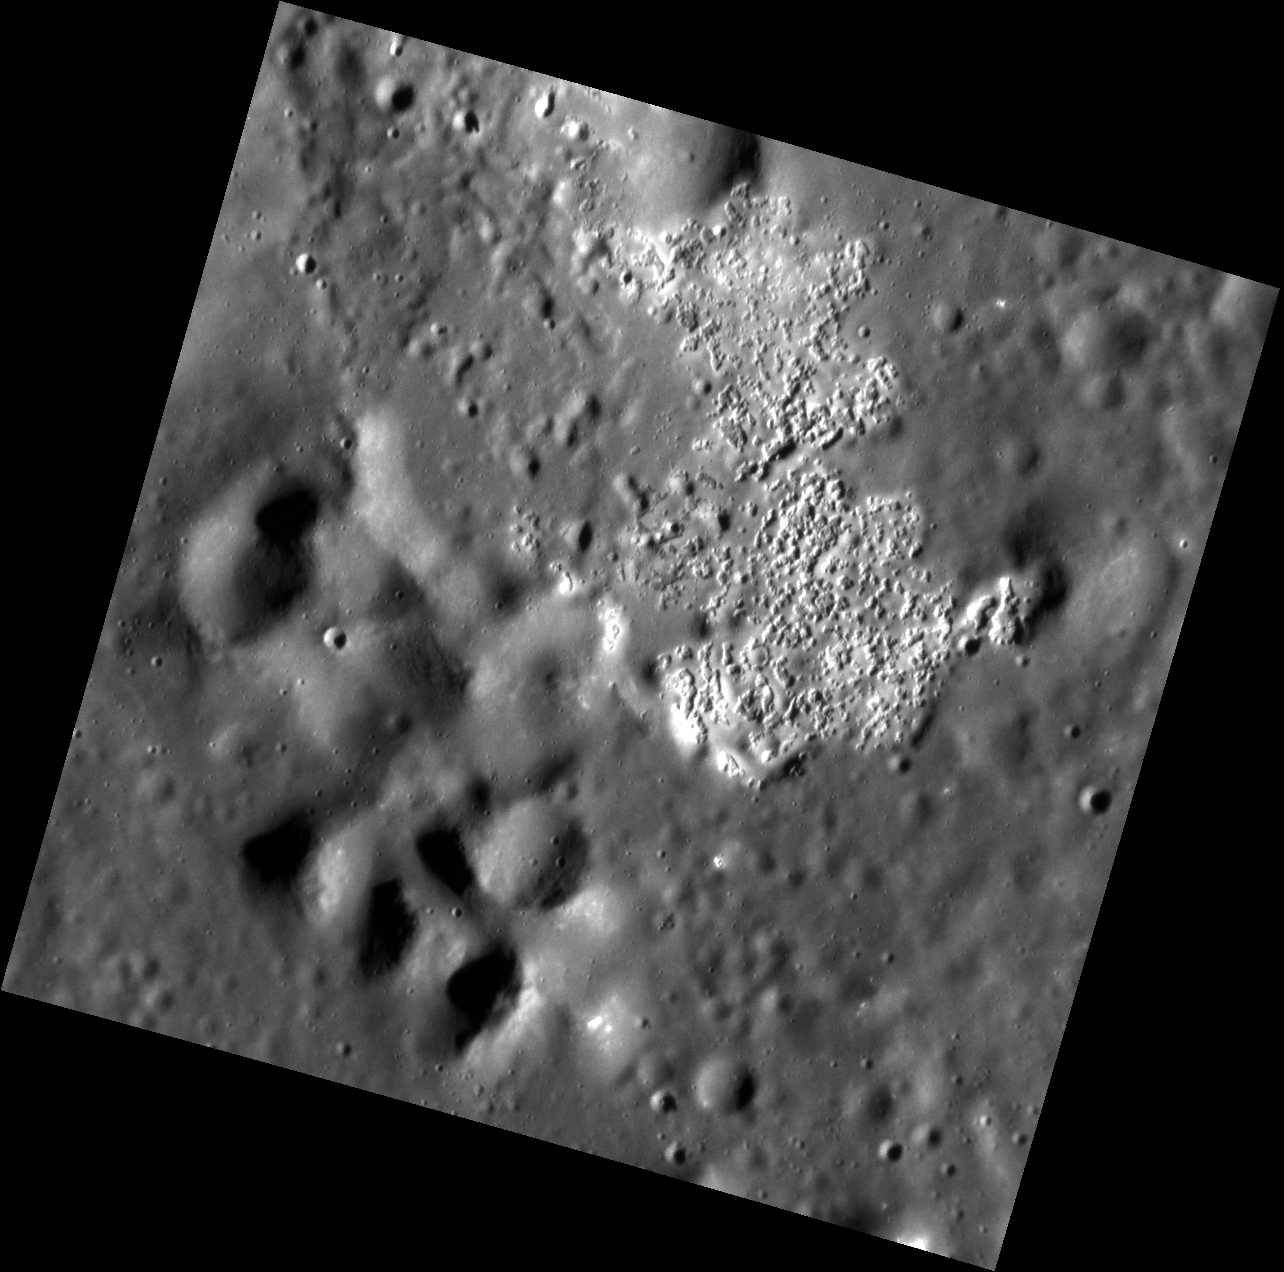

An Unnamed Wonder

The image above shows an area within an unnamed basin that has been etched by hollows. This is the only area within the basin in which hollows are found. To the bottom left, part of the peak ring of the basin can be seen. This peak ring has been modified by subsequent impacts.

This image was acquired as a high-resolution targeted observation. Targeted observations are images of a small area on Mercury’s surface at resolutions much higher than the 200-meter/pixel morphology base map. It is not possible to cover all of Mercury’s surface at this high resolution, but typically several areas of high scientific interest are imaged in this mode each week.

Date acquired: February 13, 2013
Image Mission Elapsed Time (MET): 3038823
Image ID: 3509823
Instrument: Narrow Angle Camera (NAC) of the Mercury Dual Imaging System (MDIS)
Center Latitude: 43.52°
Center Longitude: 291.5° E
Resolution: 21 meters/pixel
Scale: This image is ~23 km (14 mi.) across.
Incidence Angle: 74.2°
Emission Angle: 10.4°
Phase Angle: 63.8°

The MESSENGER spacecraft is the first ever to orbit the planet Mercury, and the spacecraft’s seven scientific instruments and radio science investigation are unraveling the history and evolution of the Solar System’s innermost planet. MESSENGER acquired over 150,000 images and extensive other data sets. MESSENGER is capable of continuing orbital operations until early 2015.

For information regarding the use of images, see the MESSENGER image use policy.

Credit: NASA/Johns Hopkins University Applied Physics Laboratory/Carnegie Institution of Washington